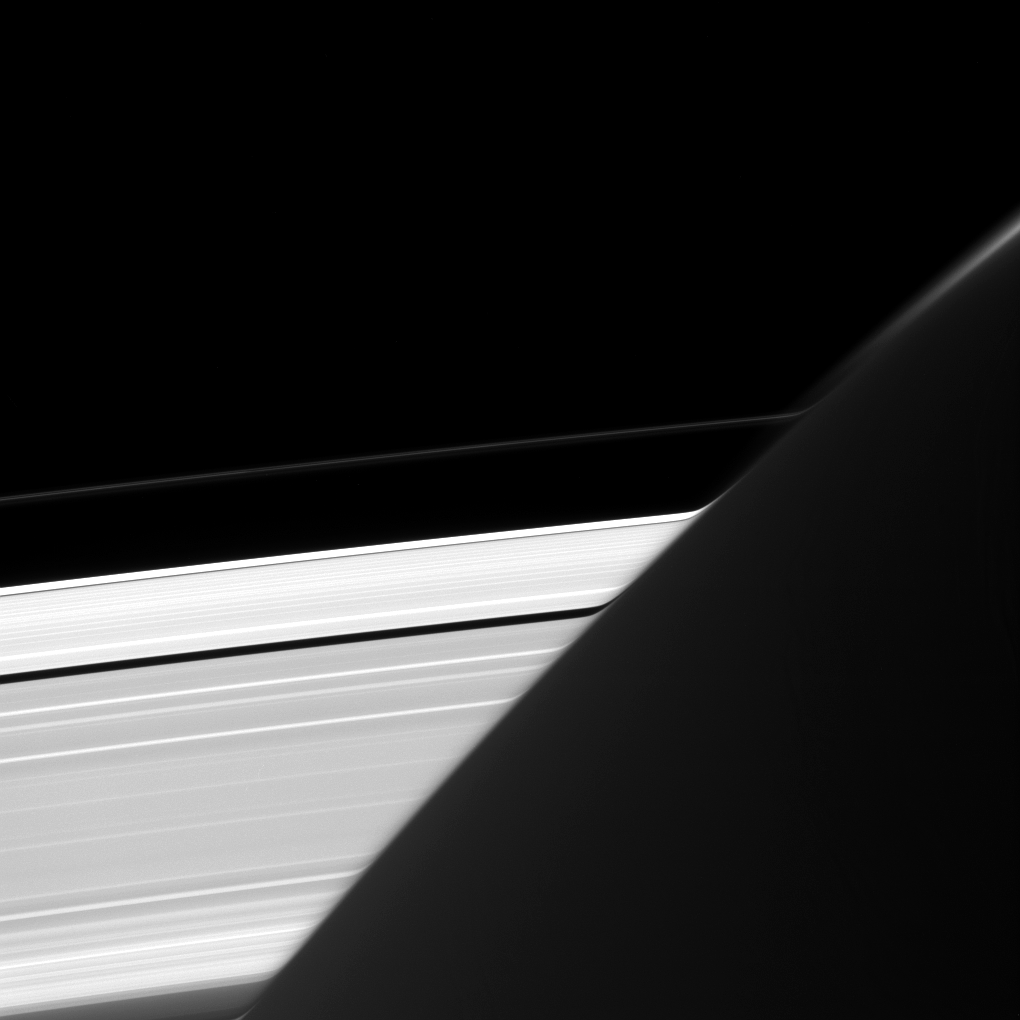

Bent Rings

Saturn’s A and F rings appear bizarrely warped where they intersect the planet’s limb, whose atmosphere acts here like a very big lens.

In its upper regions, Saturn’s atmosphere absorbs some of the light reflected by the rings as it passes through. But absorption is not the only thing that happens to that light. As it passes from space to the atmosphere and back out into space towards Cassini’s cameras, its path is refracted, or bent. The result is that the ring’s image appears warped.

This view looks toward the sunlit side of the rings from about 18 degrees above the ring plane. The image was taken in visible light with the Cassini spacecraft narrow-angle camera on June 9, 2016.

The view was acquired at a distance of approximately 1.1 million miles (1.8 million kilometers) from the rings and at a Sun-rings-spacecraft, or phase, angle of 112 degrees. Image scale is 7 miles (11 kilometers) per pixel.

The Cassini mission is a cooperative project of NASA, ESA (the European Space Agency) and the Italian Space Agency. The Jet Propulsion Laboratory, a division of the California Institute of Technology in Pasadena, manages the mission for NASA’s Science Mission Directorate, Washington. The Cassini orbiter and its two onboard cameras were designed, developed and assembled at JPL. The imaging operations center is based at the Space Science Institute in Boulder, Colorado.

Credit: NASA/JPL-Caltech/Space Science Institute